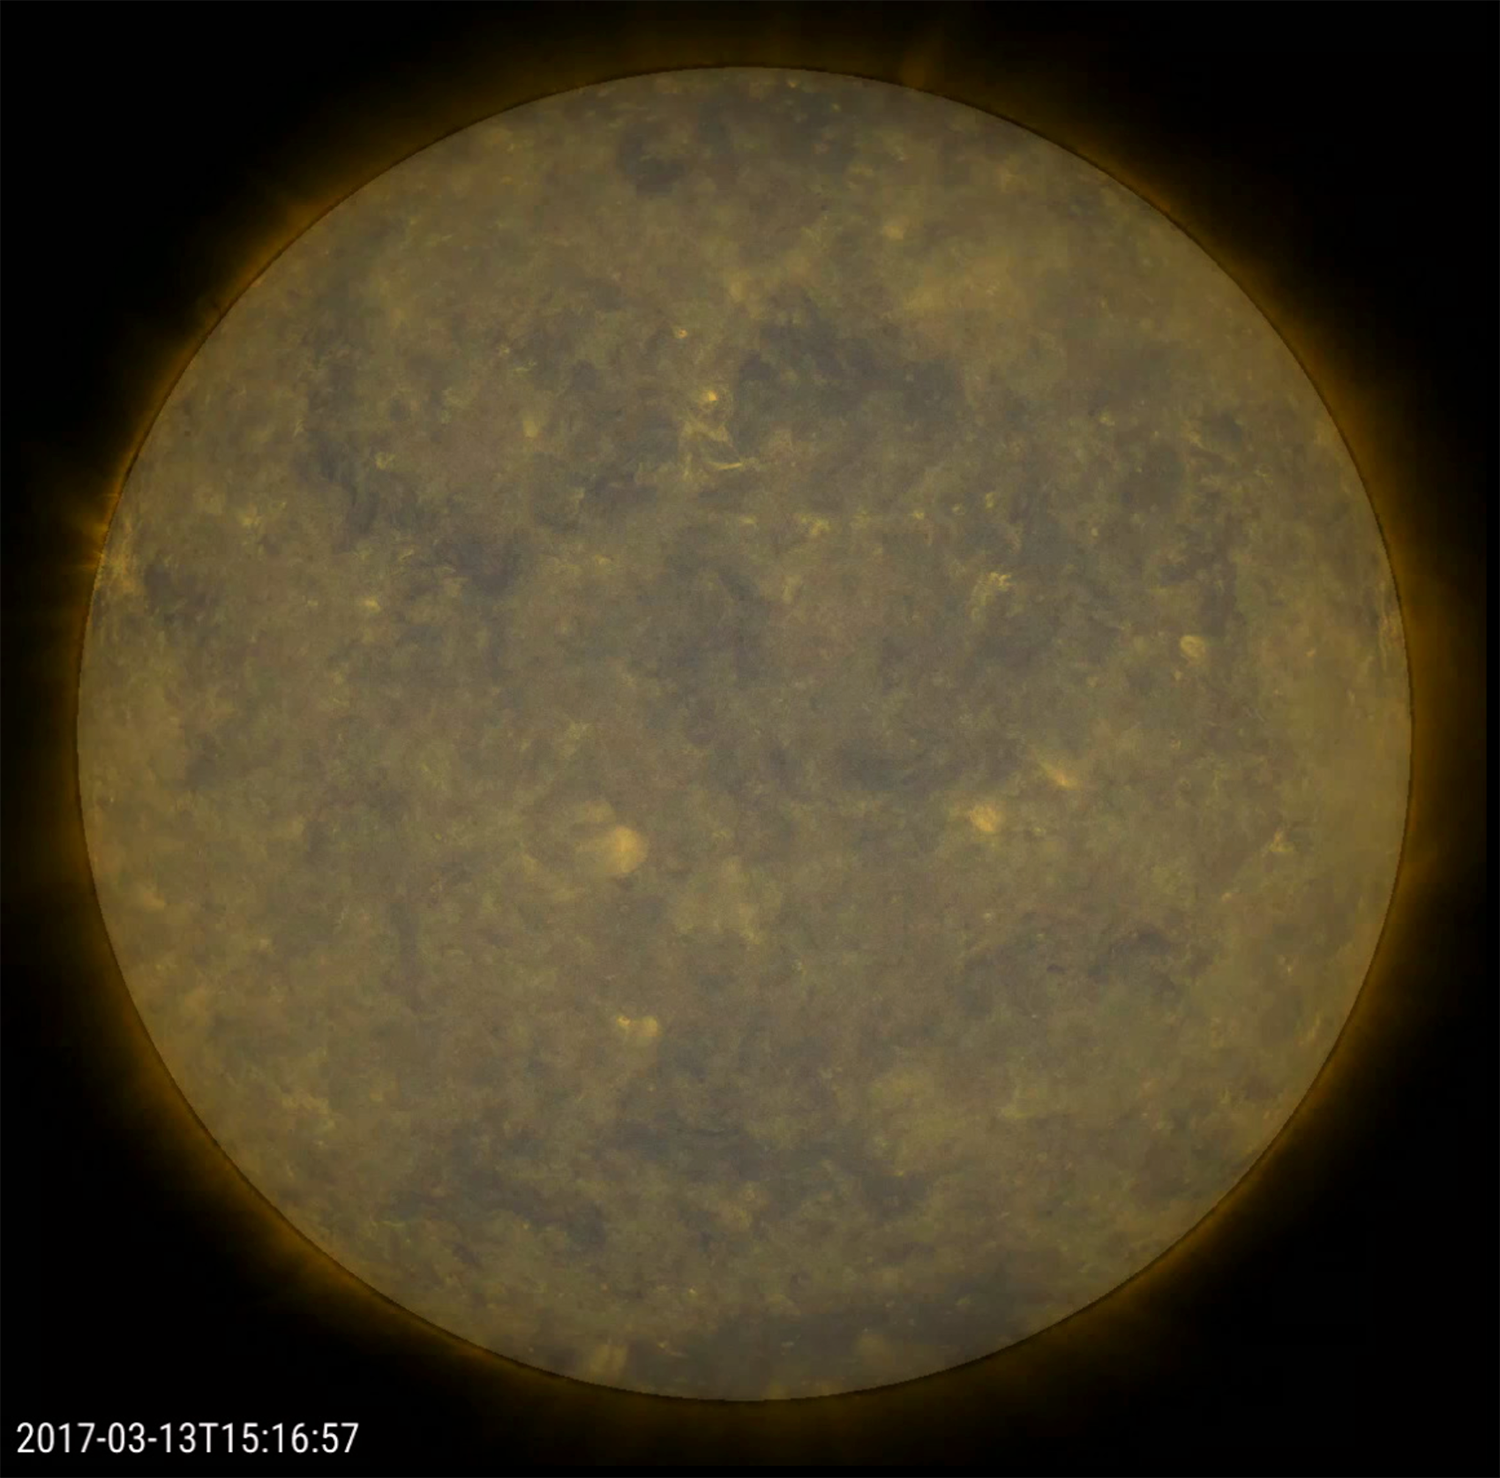

Spotless Sun

The sun has been virtually spotless, as in no sunspots, over the past 11 days, a spotless stretch that we have not seen since the last solar minimum many years ago. The videos shows the past four days (Mar. 14-17, 2017) with a combination of an extreme ultraviolet image blended with just the filtered sun. If we just showed the filtered sun with no spots for reference points, any viewer would have a hard time telling that the sun was even rotating. The sun is trending again towards the solar minimum period of its 11 year cycle, which is predicted to be around 2020 (See monthly prediction chart at http://solarscience.msfc.nasa.gov/images/ssn_pr.edict_l.gif).

Movies
PIA21569_Spotless_combo_big.mp4
PIA21569_Spotless_combo_sm.mp4

SDO is managed by NASA’s Goddard Space Flight Center, Greenbelt, Maryland, for NASA’s Science Mission Directorate, Washington. Its Atmosphere Imaging Assembly was built by the Lockheed Martin Solar Astrophysics Laboratory (LMSAL), Palo Alto, California.

Credit: NASA/GSFC/Solar Dynamics Observatory